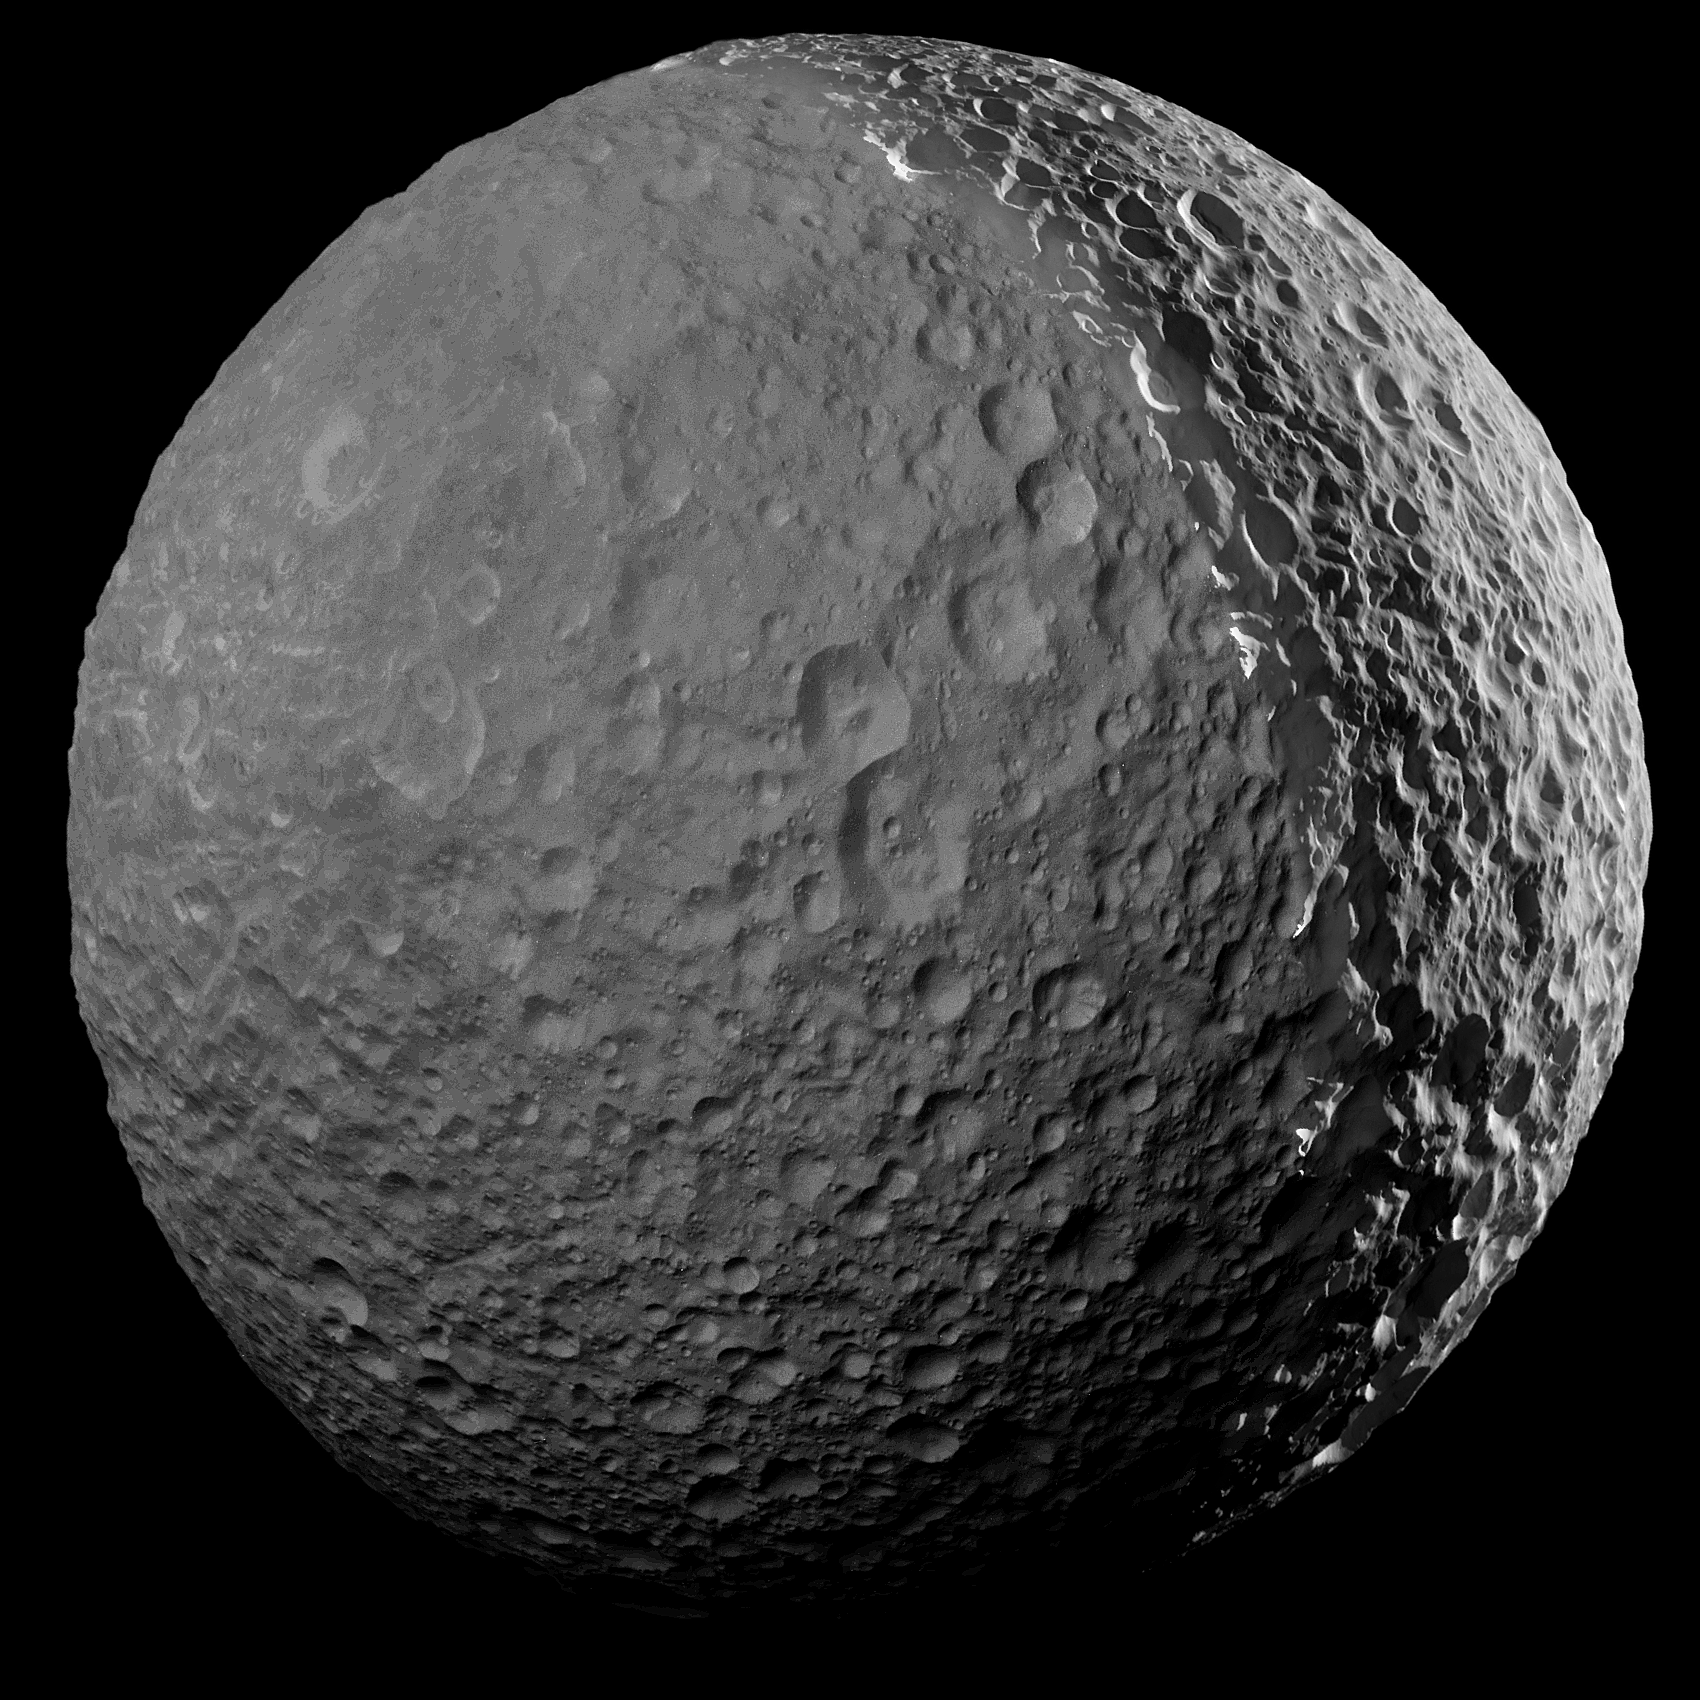

Farewell to Mimas

Figure 1

In its season of “lasts,” NASA’s Cassini spacecraft made its final close approach to Saturn’s moon Mimas on January 30, 2017. At closest approach, Cassini passed 25,620 miles (41,230 kilometers) from Mimas. All future observations of Mimas will be from more than twice this distance.

This mosaic is one of the highest resolution views ever captured of the icy moon.

Close approaches to Mimas have been somewhat rare during Cassini’s mission, with only seven flybys at distances of less than 31,000 miles (50,000 kilometers).

Mimas’ surface is pockmarked with countless craters, the largest of which gives the icy moon its distinctive appearance. (See PIA12568 for more info on Mimas’ distinctive crater, Herschel.)

Two versions of the mosaic are provided. In one, the left side, which is lit by reflected light from Saturn, has been enhanced in brightness in order to show the full surface. The second version features more natural illumination levels (Figure 1).

Imaging scientists combined ten narrow-angle camera images to create this mosaic view. The scene is an orthographic projection centered on terrain at 17.5 degrees south latitude, 325.4 degrees west longitude on Mimas. An orthographic view is most like the view seen by a distant observer looking through a telescope.

This mosaic was acquired at a distance of approximately 28,000 miles (45,000 kilometers) from Mimas. Image scale is approximately 820 feet (250 meters) per pixel. The images were taken in visible light with the Cassini spacecraft narrow-angle camera on Jan. 30, 2017.

The Cassini mission is a cooperative project of NASA, ESA (the European Space Agency) and the Italian Space Agency. The Jet Propulsion Laboratory, a division of the California Institute of Technology in Pasadena, manages the mission for NASA’s Science Mission Directorate, Washington. The Cassini orbiter and its two onboard cameras were designed, developed and assembled at JPL. The imaging operations center is based at the Space Science Institute in Boulder, Colorado.

Credit: NASA/JPL-Caltech/Space Science Institute